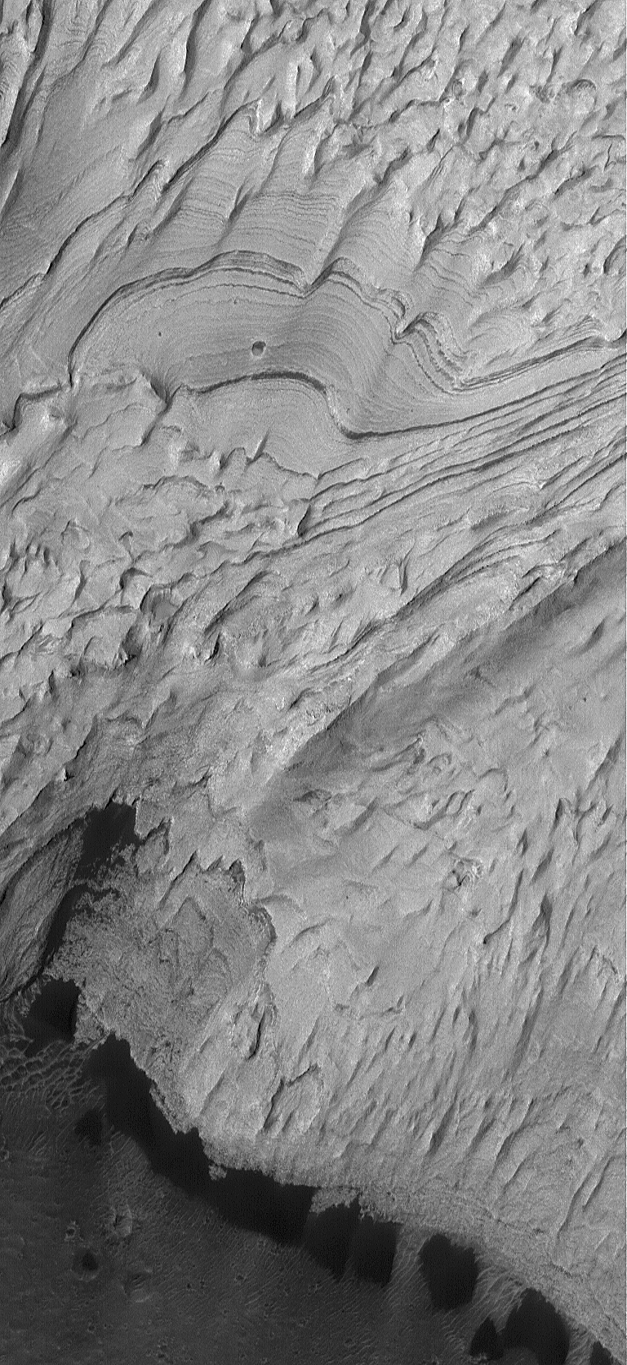

Becquerel’s Sediment

21 January 2004
This Mars Global Surveyor (MGS) Mars Orbiter Camera (MOC) image shows light-toned, layered, sedimentary rock outcrops in south-central Becquerel Crater in western Arabia Terra near 21.3°N, 8.4°W. The layered material may have been deposited in an intracrater lake, early in martian history. The material has subsequently been exposed and eroded by wind. Dark sand dunes have accumulated along the southern margin (bottom of image) of the outcrop exposure. The image covers an area about 3 km (1.9 mi) wide and is illuminated by sunlight from the left/lower left.

Credit: NASA/JPL/Malin Space Science Systems